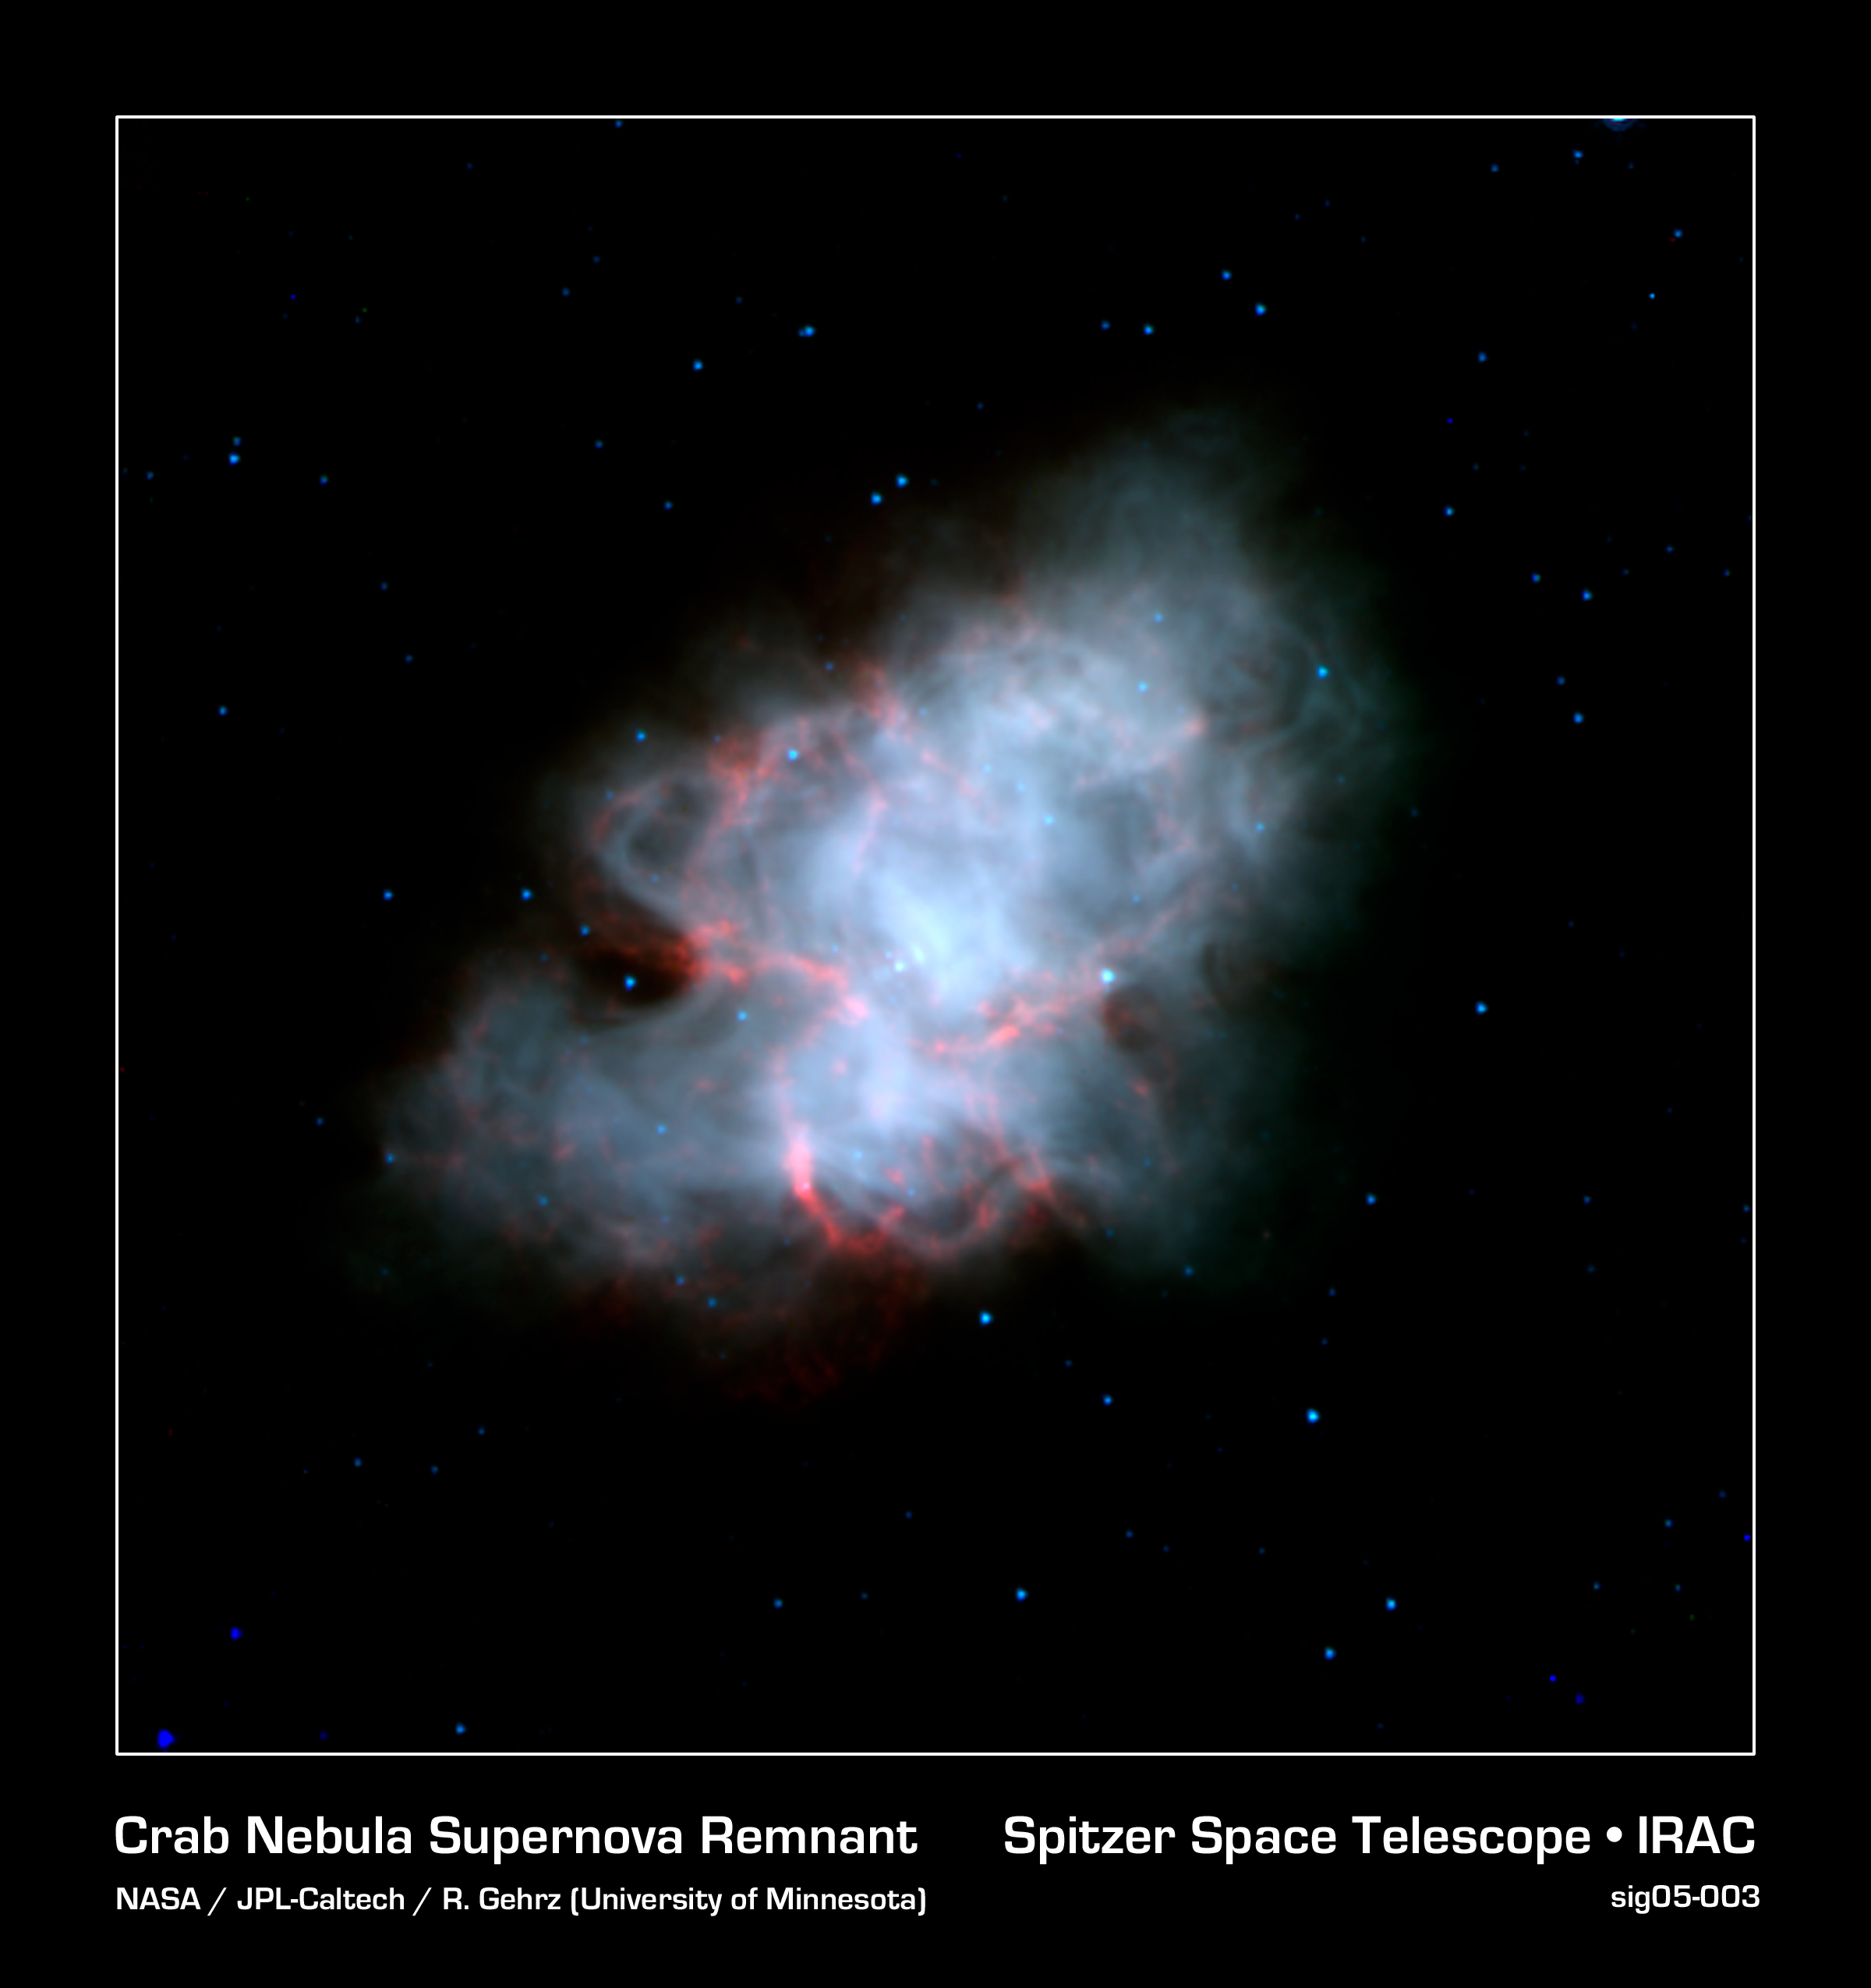

Crab Nebula Supernova Remnant (Spitzer/IRAC Image)

The Crab Nebula is the shattered remnant of a massive star that ended its life in a massive supernova explosion. Nearly a thousand years old, the supernova was noted in the constellation of Taurus by Chinese astronomers in the year 1054 AD.

This view of the supernova remnant obtained by the Spitzer Space Telescope shows the infrared view of this complex object. The blue-white region traces the cloud of energetic electrons trapped within the star's magnetic field, emitting so-called "synchrotron" radiation. The red features follow the well-known filamentary structures that permeate this nebula. Though they are known to contain hot gasses, their exact nature is still a mystery that astronomers are examining.

The energetic cloud of electrons are driven by a rapidly rotating neutron star, or pulsar, at its core. The nebula is about 6,500 light-years away from the Earth, and is 5 light-years across.

This false-color image presents images from Spitzer's Infrared Array Camera (IRAC) at 3.6 (blue), 4.5 (green), and 8.0 (red) microns.

Credit: NASA/JPL-Caltech/R. Gehrz (University of Minnesota)